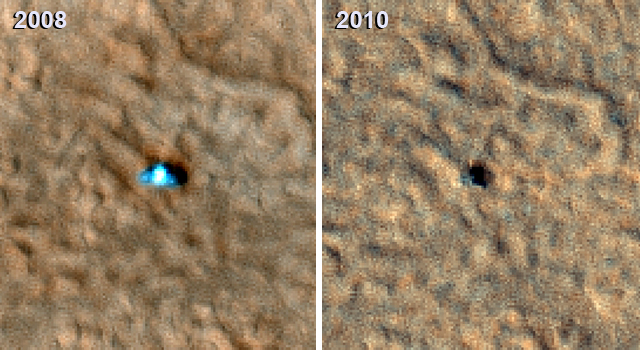

Image from Mars Orbit Indicates Solar Panels on Phoenix Lander may have Collapsed

Figure 1

The set of images in Figure 1 shows “before” and “after” images of NASA’s Phoenix Mars Lander taken by the High Resolution Imaging Science Experiment (HiRISE) camera on NASA’s Mars Reconnaissance Orbiter. Scientists are analyzing these images to better understand how the spacecraft may have endured its first Martian winter. The “before” image was taken on July 20, 2008 and the “after” image was taken on May 7, 2010. The new image of the Phoenix landing site is a close match to the season and illumination and viewing angles of some of the first HiRISE images acquired after the successful landing on May 25, 2008.

The large HiRISE image on the left was taken on July 20, 2008. The lander, heat shield, and backshell-plus-parachute are highlighted by inset boxes in that image. Smaller images on the right show side-by-side images of the lander, heat shield and backshell-plus-parachute in 2008 (before Martian winter) and 2010 (after Martian winter). Comparison of the two panels shows the lander, heat shield and backshell-plus-parachute now covered by dust. They lack the distinctive colors of the hardware or disturbances in pre-landing dust seen in 2008.

In the top right set of smaller “before Martian winter” and “after Martian winter” images of the lander, the 2008 lander image shows a very bright spot (from reflections) with relatively blue spots on either side corresponding to the clean circular solar panels. The shadows in that image consist of three overlapping dark circles, as shown by the schematic simulated image below the close-up lander images. In the 2010 image, where the illumination and viewing angles are within 1 degree of the 2008 image, scientists see a dark shadow that could be the lander body and eastern solar panel, but no shadow from the western solar panel. Because the reflection is no longer present on the dusty lander, the 2010 image should provide a better view of the shadow from the western array, but that shadow is absent.

Phoenix landed at 68 degrees north latitude, an area where the atmosphere and surface get so cold in winter that carbon dioxide forms a frost on the surface as much as several decimeters (one or more feet) thick. This frost, also known as dry ice, blankets the entire northern landscape each Martian winter, including any spacecraft that might be on the surface. The solar arrays on Phoenix were not designed to withstand significant loads of carbon dioxide frost, so scientists believe the western panel has collapsed.

The University of Arizona, Tucson, operates the HiRISE camera, which was built by Ball Aerospace & Technologies Corp., Boulder, Colo. NASA’s Jet Propulsion Laboratory, a division of the California Institute of Technology, Pasadena, manages the Mars Reconnaissance Orbiter for the NASA Science Mission Directorate, Washington. Lockheed Martin Space Systems, Denver, is the prime contractor for the project and built the spacecraft.

Photojournal Note: As planned, the Phoenix lander, which landed May 25, 2008 23:53 UTC, ended communications in November 2008, about six months after landing, when its solar panels ceased operating in the dark Martian winter.

Credit: NASA/JPL-Caltech/University of Arizona